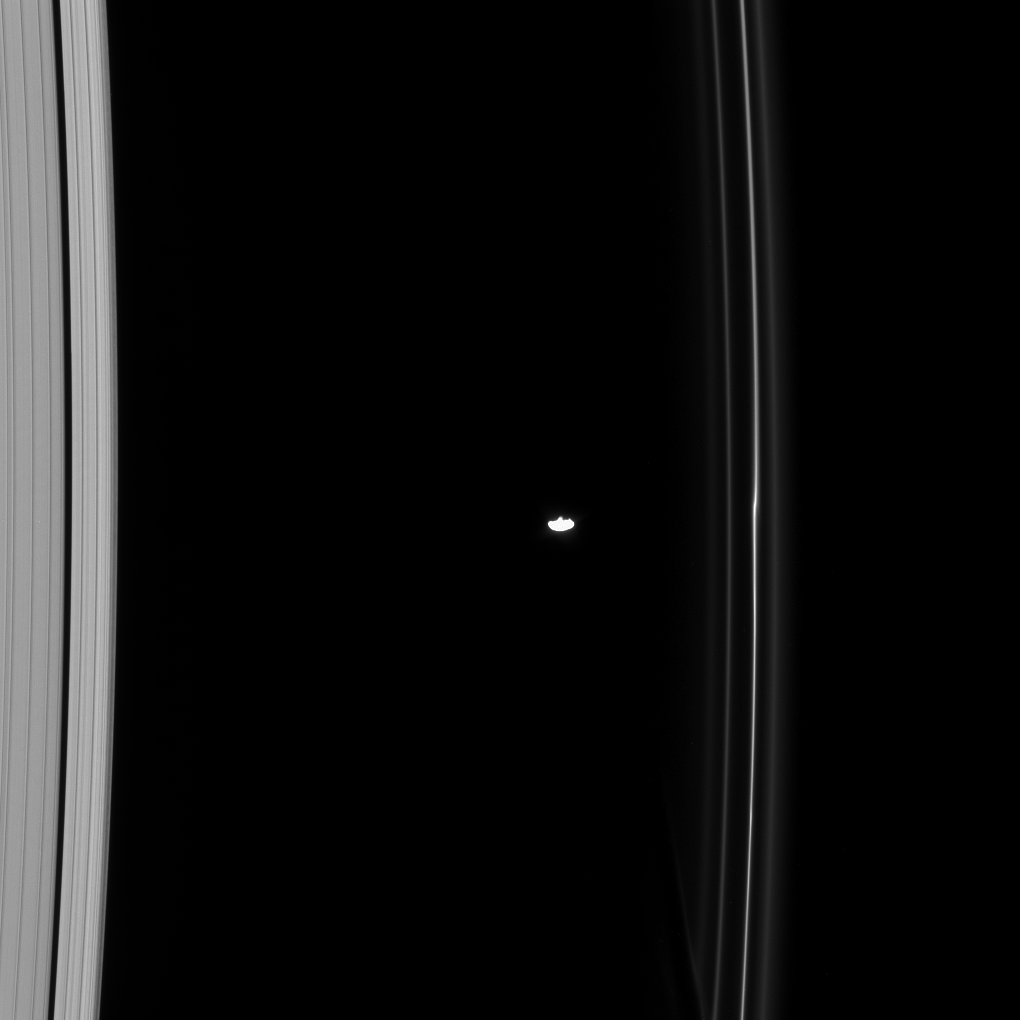

Prometheus Brings Change to the F Ring

Prometheus, one of the F ring shepherds, is seen here orbiting between the A and F rings. The F ring shows a kink near Prometheus, due to the moon’s gravitational effect.

The image was taken in visible light with the Cassini spacecraft narrow-angle camera on Oct. 15, 2008 at a distance of approximately 959,000 kilometers (596,000 miles) from Saturn and at a Sun-Saturn-spacecraft, or phase, angle of 42 degrees. Image scale is 5 kilometers (3 miles) per pixel.

The Cassini-Huygens mission is a cooperative project of NASA, the European Space Agency and the Italian Space Agency. The Jet Propulsion Laboratory, a division of the California Institute of Technology in Pasadena, manages the mission for NASA’s Science Mission Directorate, Washington, D.C. The Cassini orbiter and its two onboard cameras were designed, developed and assembled at JPL. The imaging operations center is based at the Space Science Institute in Boulder, Colo.

Credit: NASA/JPL/Space Science Institute